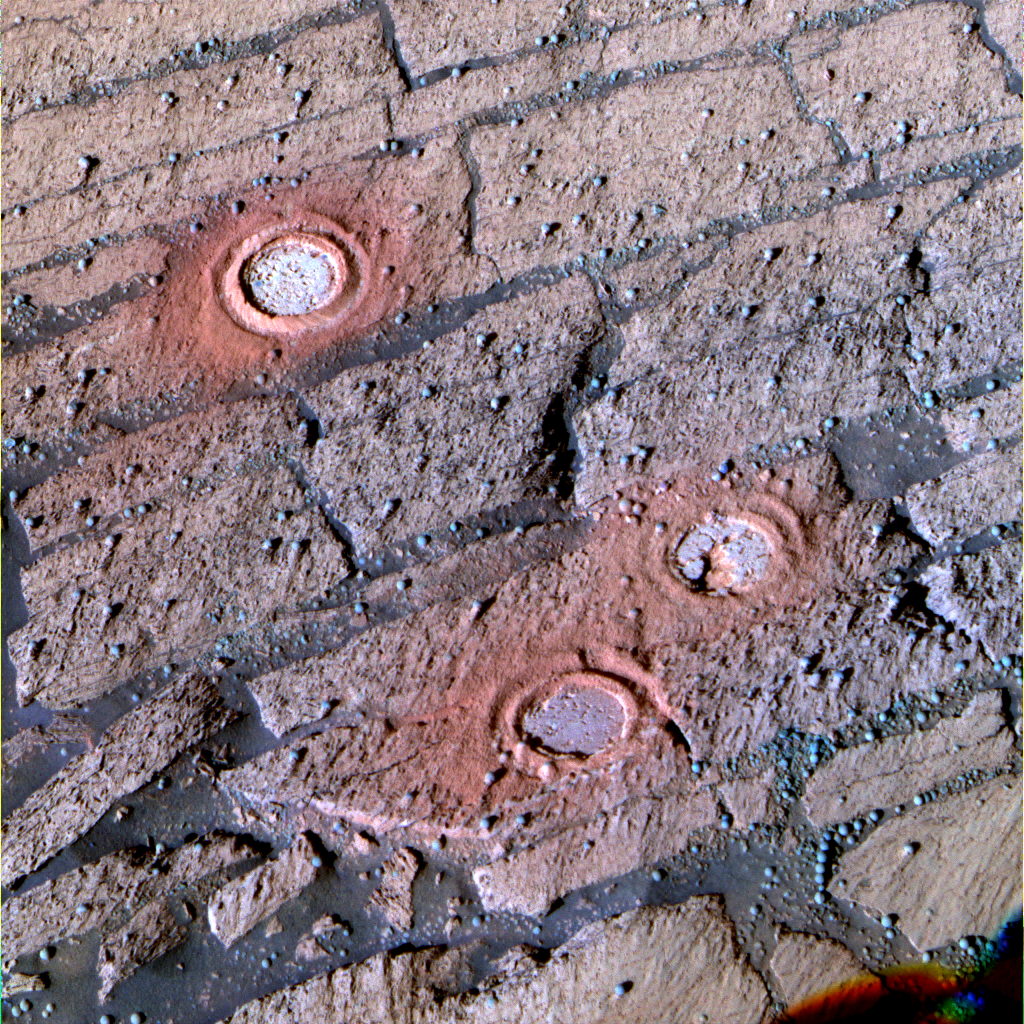

Three Fresh Exposures, Enhanced Color

This enhanced-color panoramic camera image from the Mars Exploration Rover Opportunity features three holes created by the rock abrasion tool between sols 143 and 148 (June 18 and June 23, 2004) inside “Endurance Crater.” The enhanced image makes the red colors a little redder and blue colors a little bluer, allowing viewers to see differences too subtle to be seen without the exaggeration. When compared with an approximately true color image, the tailings from the rock abrasion tool and the interior of the abraded holes are more prominent in this view. Being able to discriminate color variations helps scientists determine rocks’ compositional differences and texture variations. This image was created using the 753-, 535- and 432-nanometer filters.

Credit: NASA/JPL/Cornell